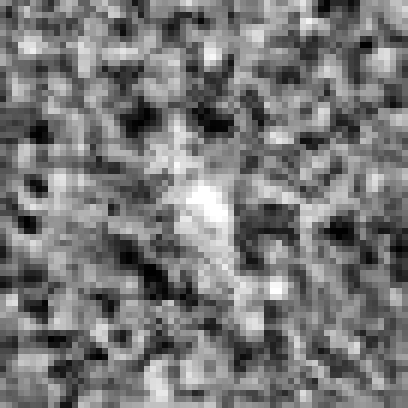

Hubble Ultra Deep Field 2012 (z=11.9 Candidate)

Object Name: Distant galaxy in the HUDF
Object Description: Distant galaxy
Instrument: HST/WFC3/IR

Credit: NASA, ESA, R. Ellis (Caltech), and the UDF 2012 Team